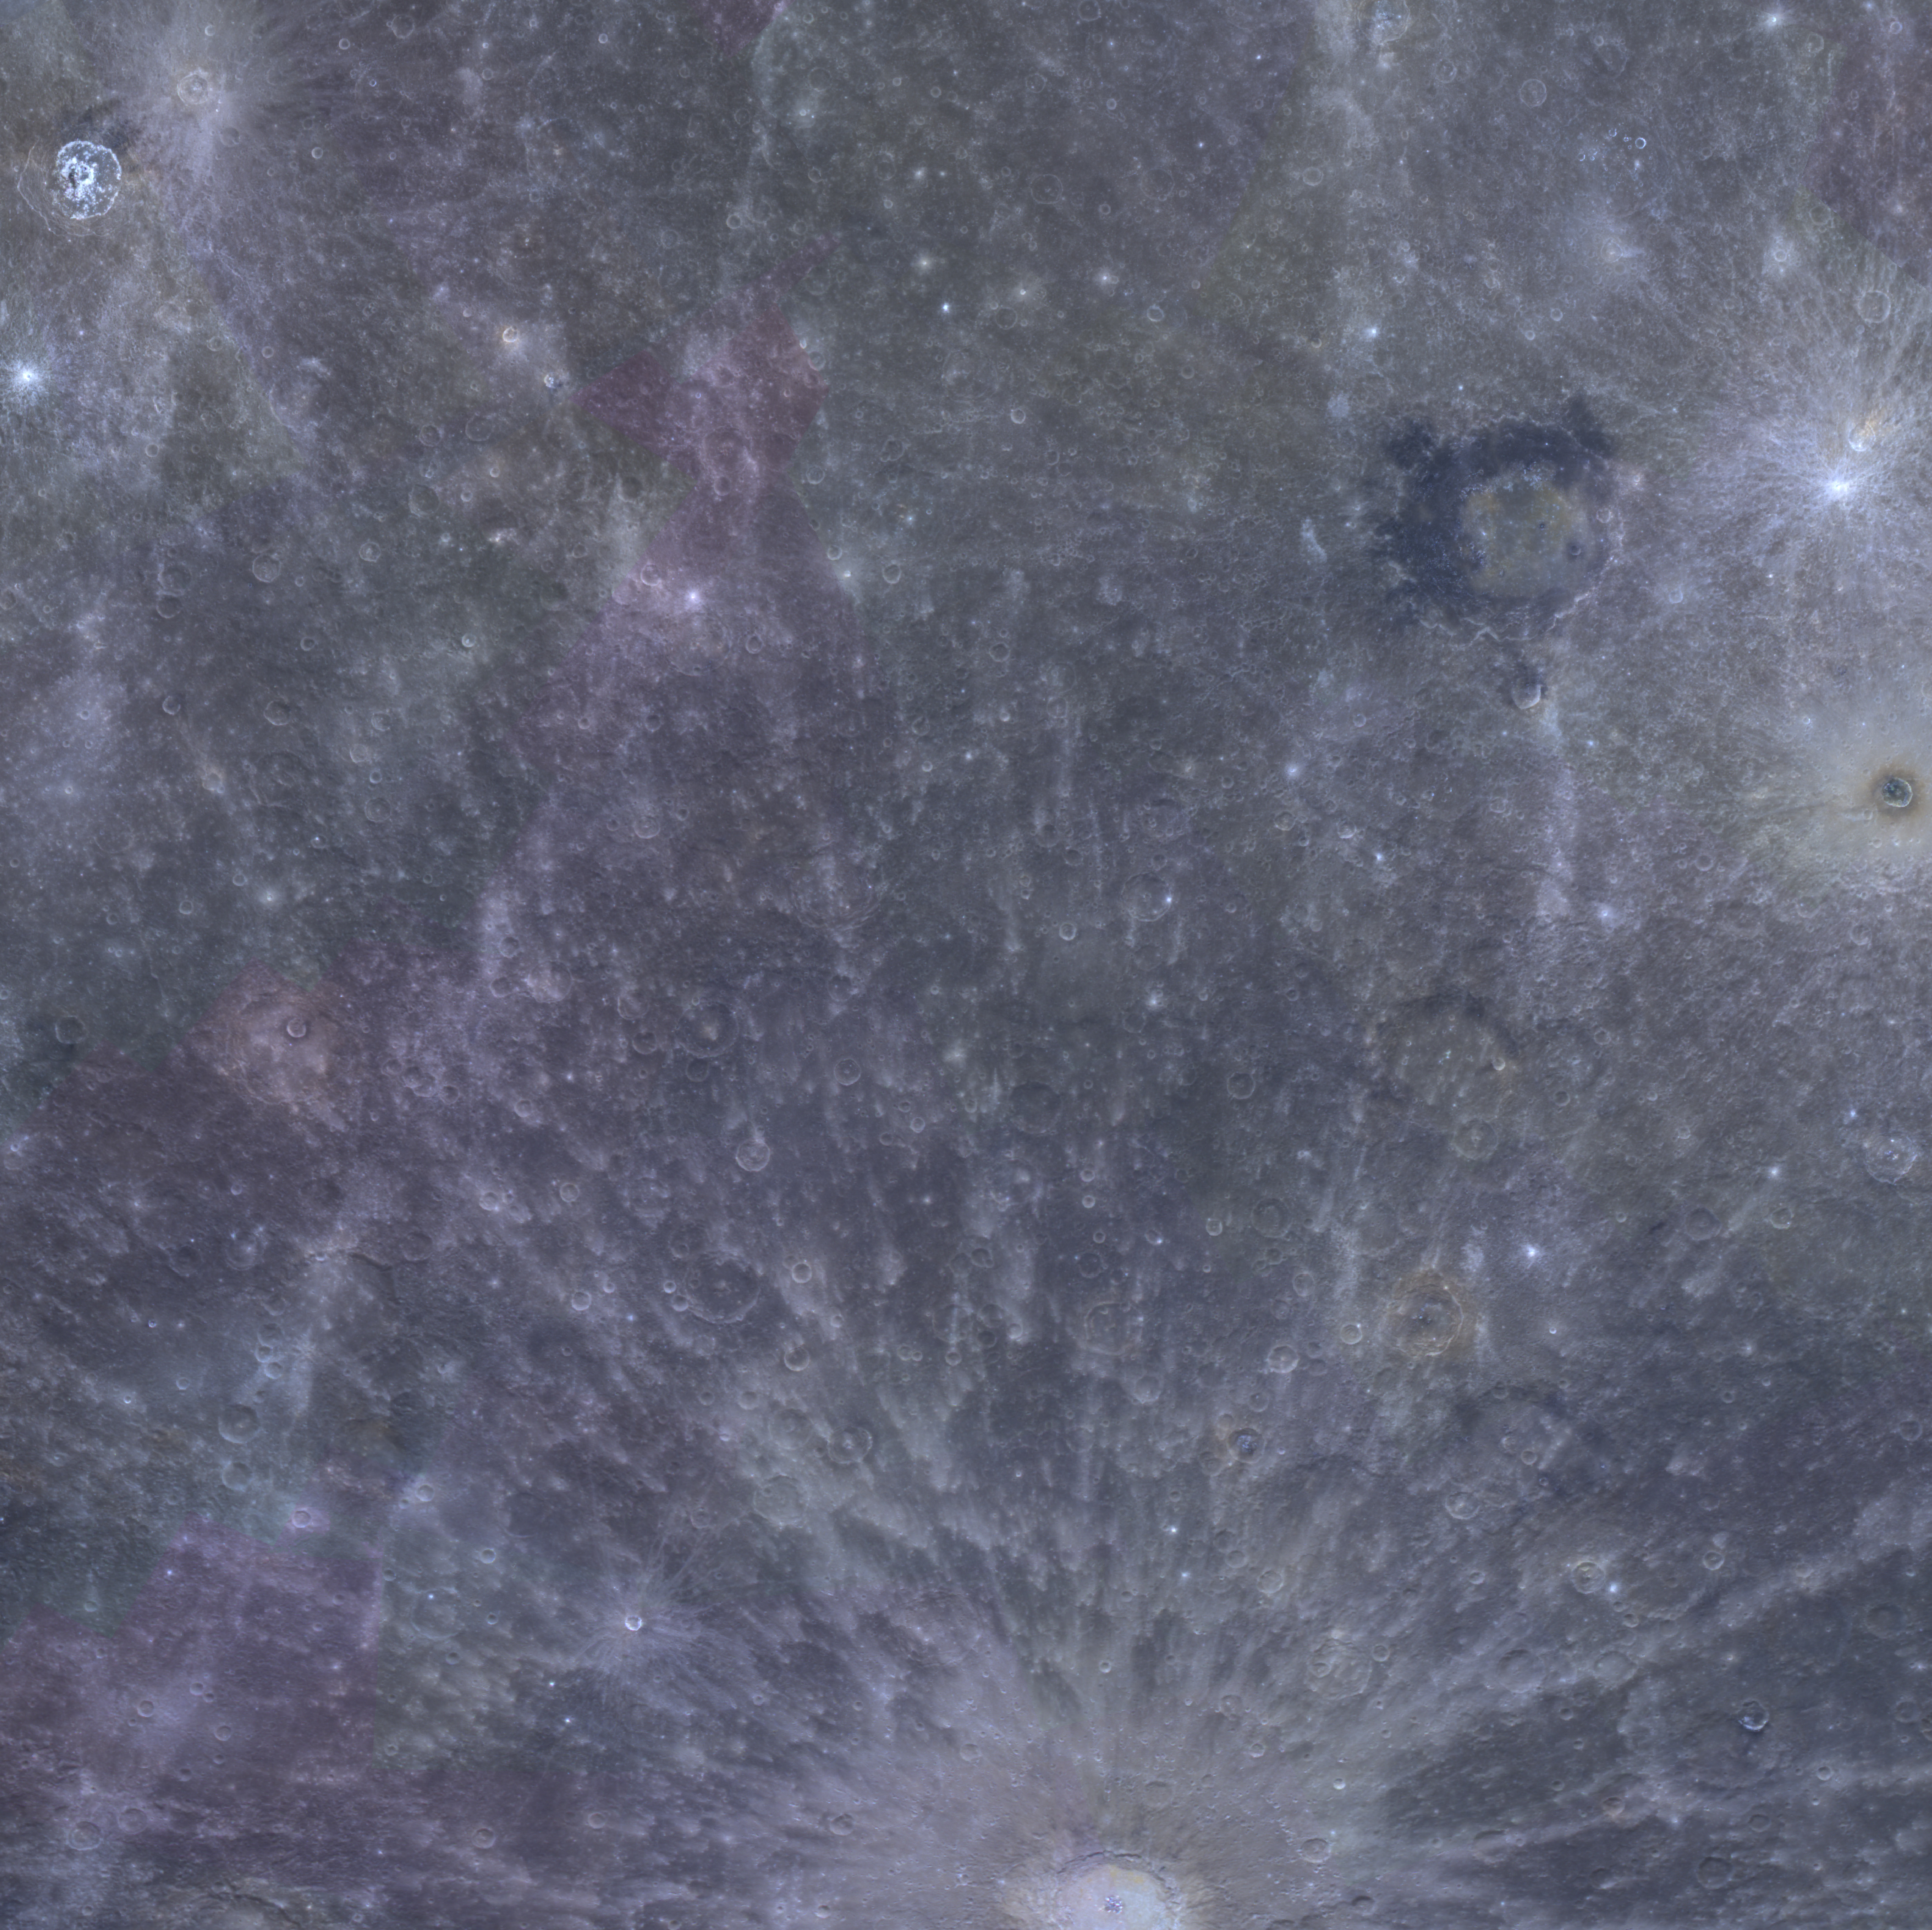

The New Three-Color Mosaic

A new color mosaic created from MESSENGER images is now available! This mosaic was part of a release on March 7, 2014 by NASA’s Planetary Data System (PDS). A portion of the new color mosaic is shown here; can you find the craters Debussy, Derain, Berkel, and Warhol in this view? Explore the full 3-color mosaic (and confirm the locations of these craters) in QuickMap.

The images for MDIS’s high-resolution 3-color mosaic were acquired during MESSENGER’s second year in orbit about Mercury. The 3-color mosaic was designed to complement the 8-color base map acquired during MESSENGER’s primary mission. By imaging Mercury’s surface in a subset of the color filters at the highest resolution possible, the 3-color mosaic is available at 332 meters/pixel,as compared to 665 meters/pixel for the 8-color mosaic.

Instrument: Wide Angle Camera (WAC) of the Mercury Dual Imaging System (MDIS)
WAC filters: 9, 7, 6 (996, 748, 433 nanometers) in red, green, and blue
Center Latitude: -14.9°
Center Longitude: 10.3° E
Resolution: 332 meters/pixel
Scale: Derain has a diameter of 167 km (104 miles)
Projection: simple cylindrical

The MESSENGER spacecraft is the first ever to orbit the planet Mercury, and the spacecraft’s seven scientific instruments and radio science investigation are unraveling the history and evolution of the Solar System’s innermost planet. MESSENGER acquired over 150,000 images and extensive other data sets. MESSENGER is capable of continuing orbital operations until early 2015.

For information regarding the use of images, see the MESSENGER image use policy.

Credit: NASA/Johns Hopkins University Applied Physics Laboratory/Carnegie Institution of Washington